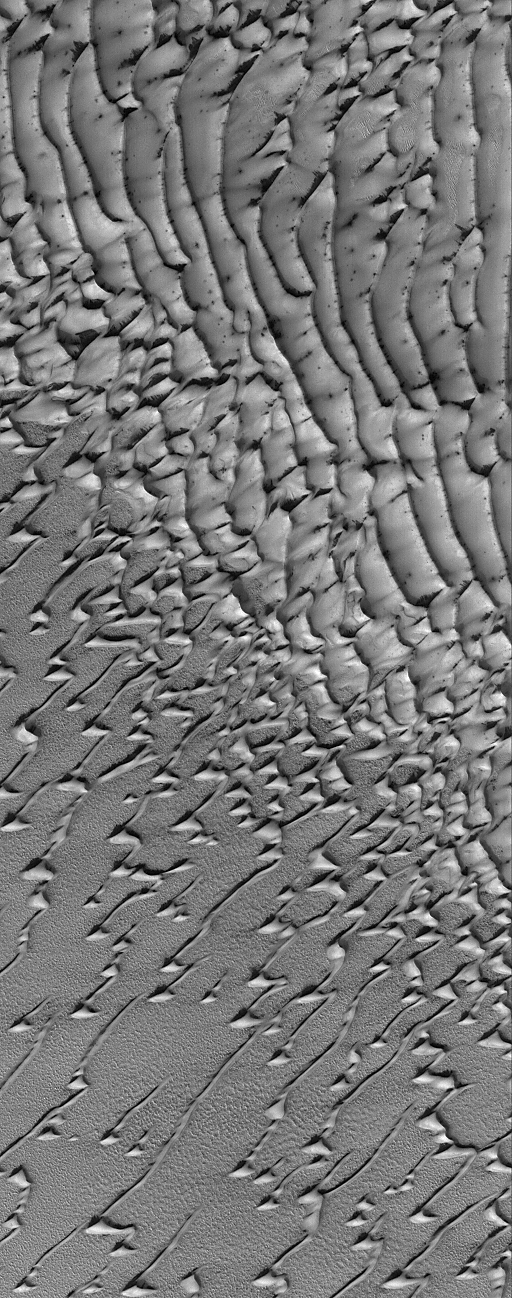

Frosty Dunes

29 August 2005
This Mars Global Surveyor (MGS) Mars Orbiter Camera (MOC) image shows frost-covered sand dunes in the martian north polar region. The winds responsible for these dunes generally blew from the southwest (lower left).

Location near: 80.0°N, 114.6°W
Image width: width: ~3 km (~1.9 mi)
Illumination from: lower left
Season: Northern Spring

Credit: NASA/JPL/Malin Space Science Systems